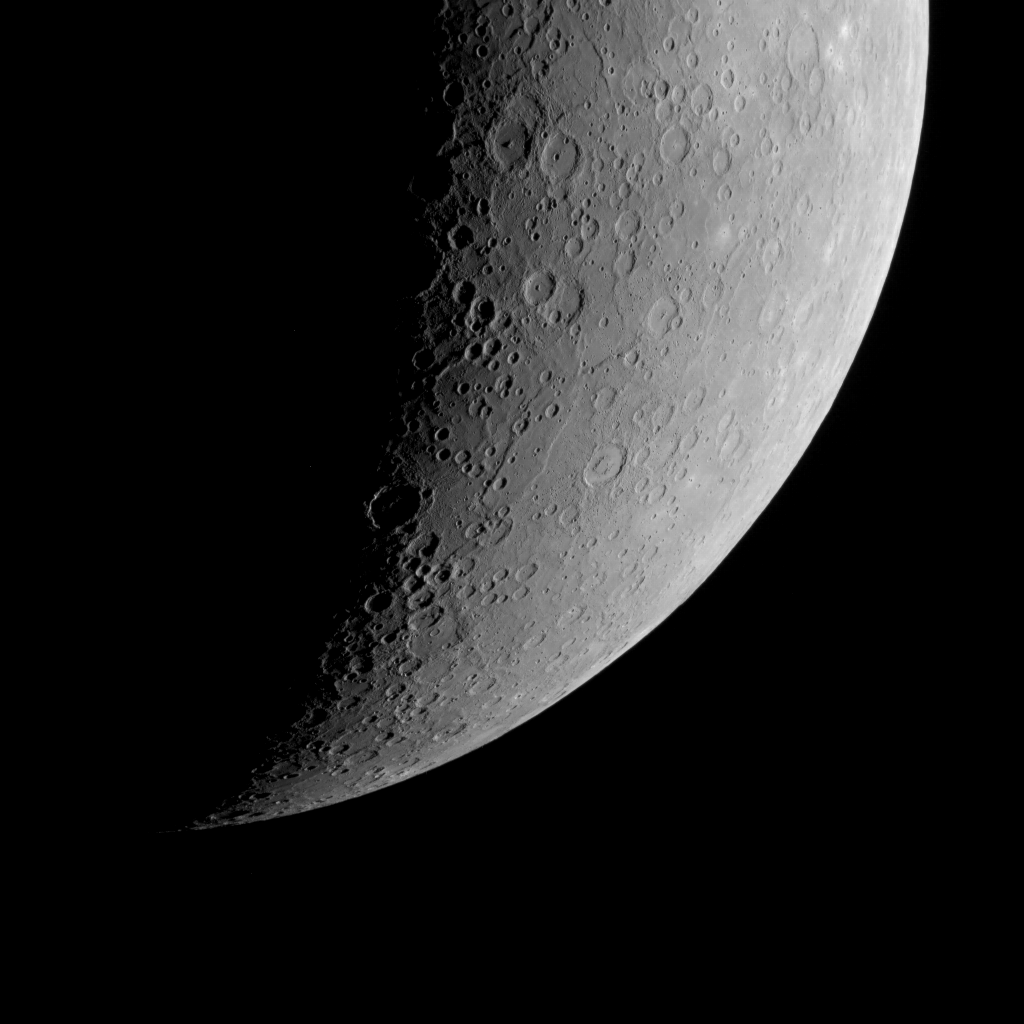

Terror in Space

We have seen limb images of Mercury many times before, and they never fail to showcase the geological diversity (and splendor!) of the innermost planet. This time, something fills the scene with terror — Terror Rupes, to be precise, the long, cliff-like landform visible at the center of the scene. Terror Rupes is one of Mercury’s most prominent lobate scarps, and was named for HMS Terror, an eighteenth-century warship that later participated in scientific polar explorations. (For an explanation for how lobate scarps likely form, see this previous featured image.)

This image was acquired as part of MDIS’s limb imaging campaign. Once per week, MDIS captures images of Mercury’s limb, with an emphasis on imaging the southern hemisphere limb. These limb images provide information about Mercury’s shape and complement measurements of topography made by the Mercury Laser Altimeter (MLA) of Mercury’s northern hemisphere.

Date acquired: February 04, 2012
Image Mission Elapsed Time (MET): 236853865
Image ID: 1353252
Instrument: Wide Angle Camera (WAC) of the Mercury Dual Imaging System (MDIS)
WAC filter: 7 (748 nanometers)
Center Latitude: -69.3°
Center Longitude: 96.0° E
Resolution: 2.7 kilometers/pixel
Incidence Angle: 80.3°
Emission Angle: 50.9°
Phase Angle: 114.5°

The MESSENGER spacecraft is the first ever to orbit the planet Mercury, and the spacecraft’s seven scientific instruments and radio science investigation are unraveling the history and evolution of the Solar System’s innermost planet. MESSENGER acquired over 150,000 images and extensive other data sets. MESSENGER is capable of continuing orbital operations until early 2015.

For information regarding the use of images, see the MESSENGER image use policy.

Credit: NASA/Johns Hopkins University Applied Physics Laboratory/Carnegie Institution of Washington